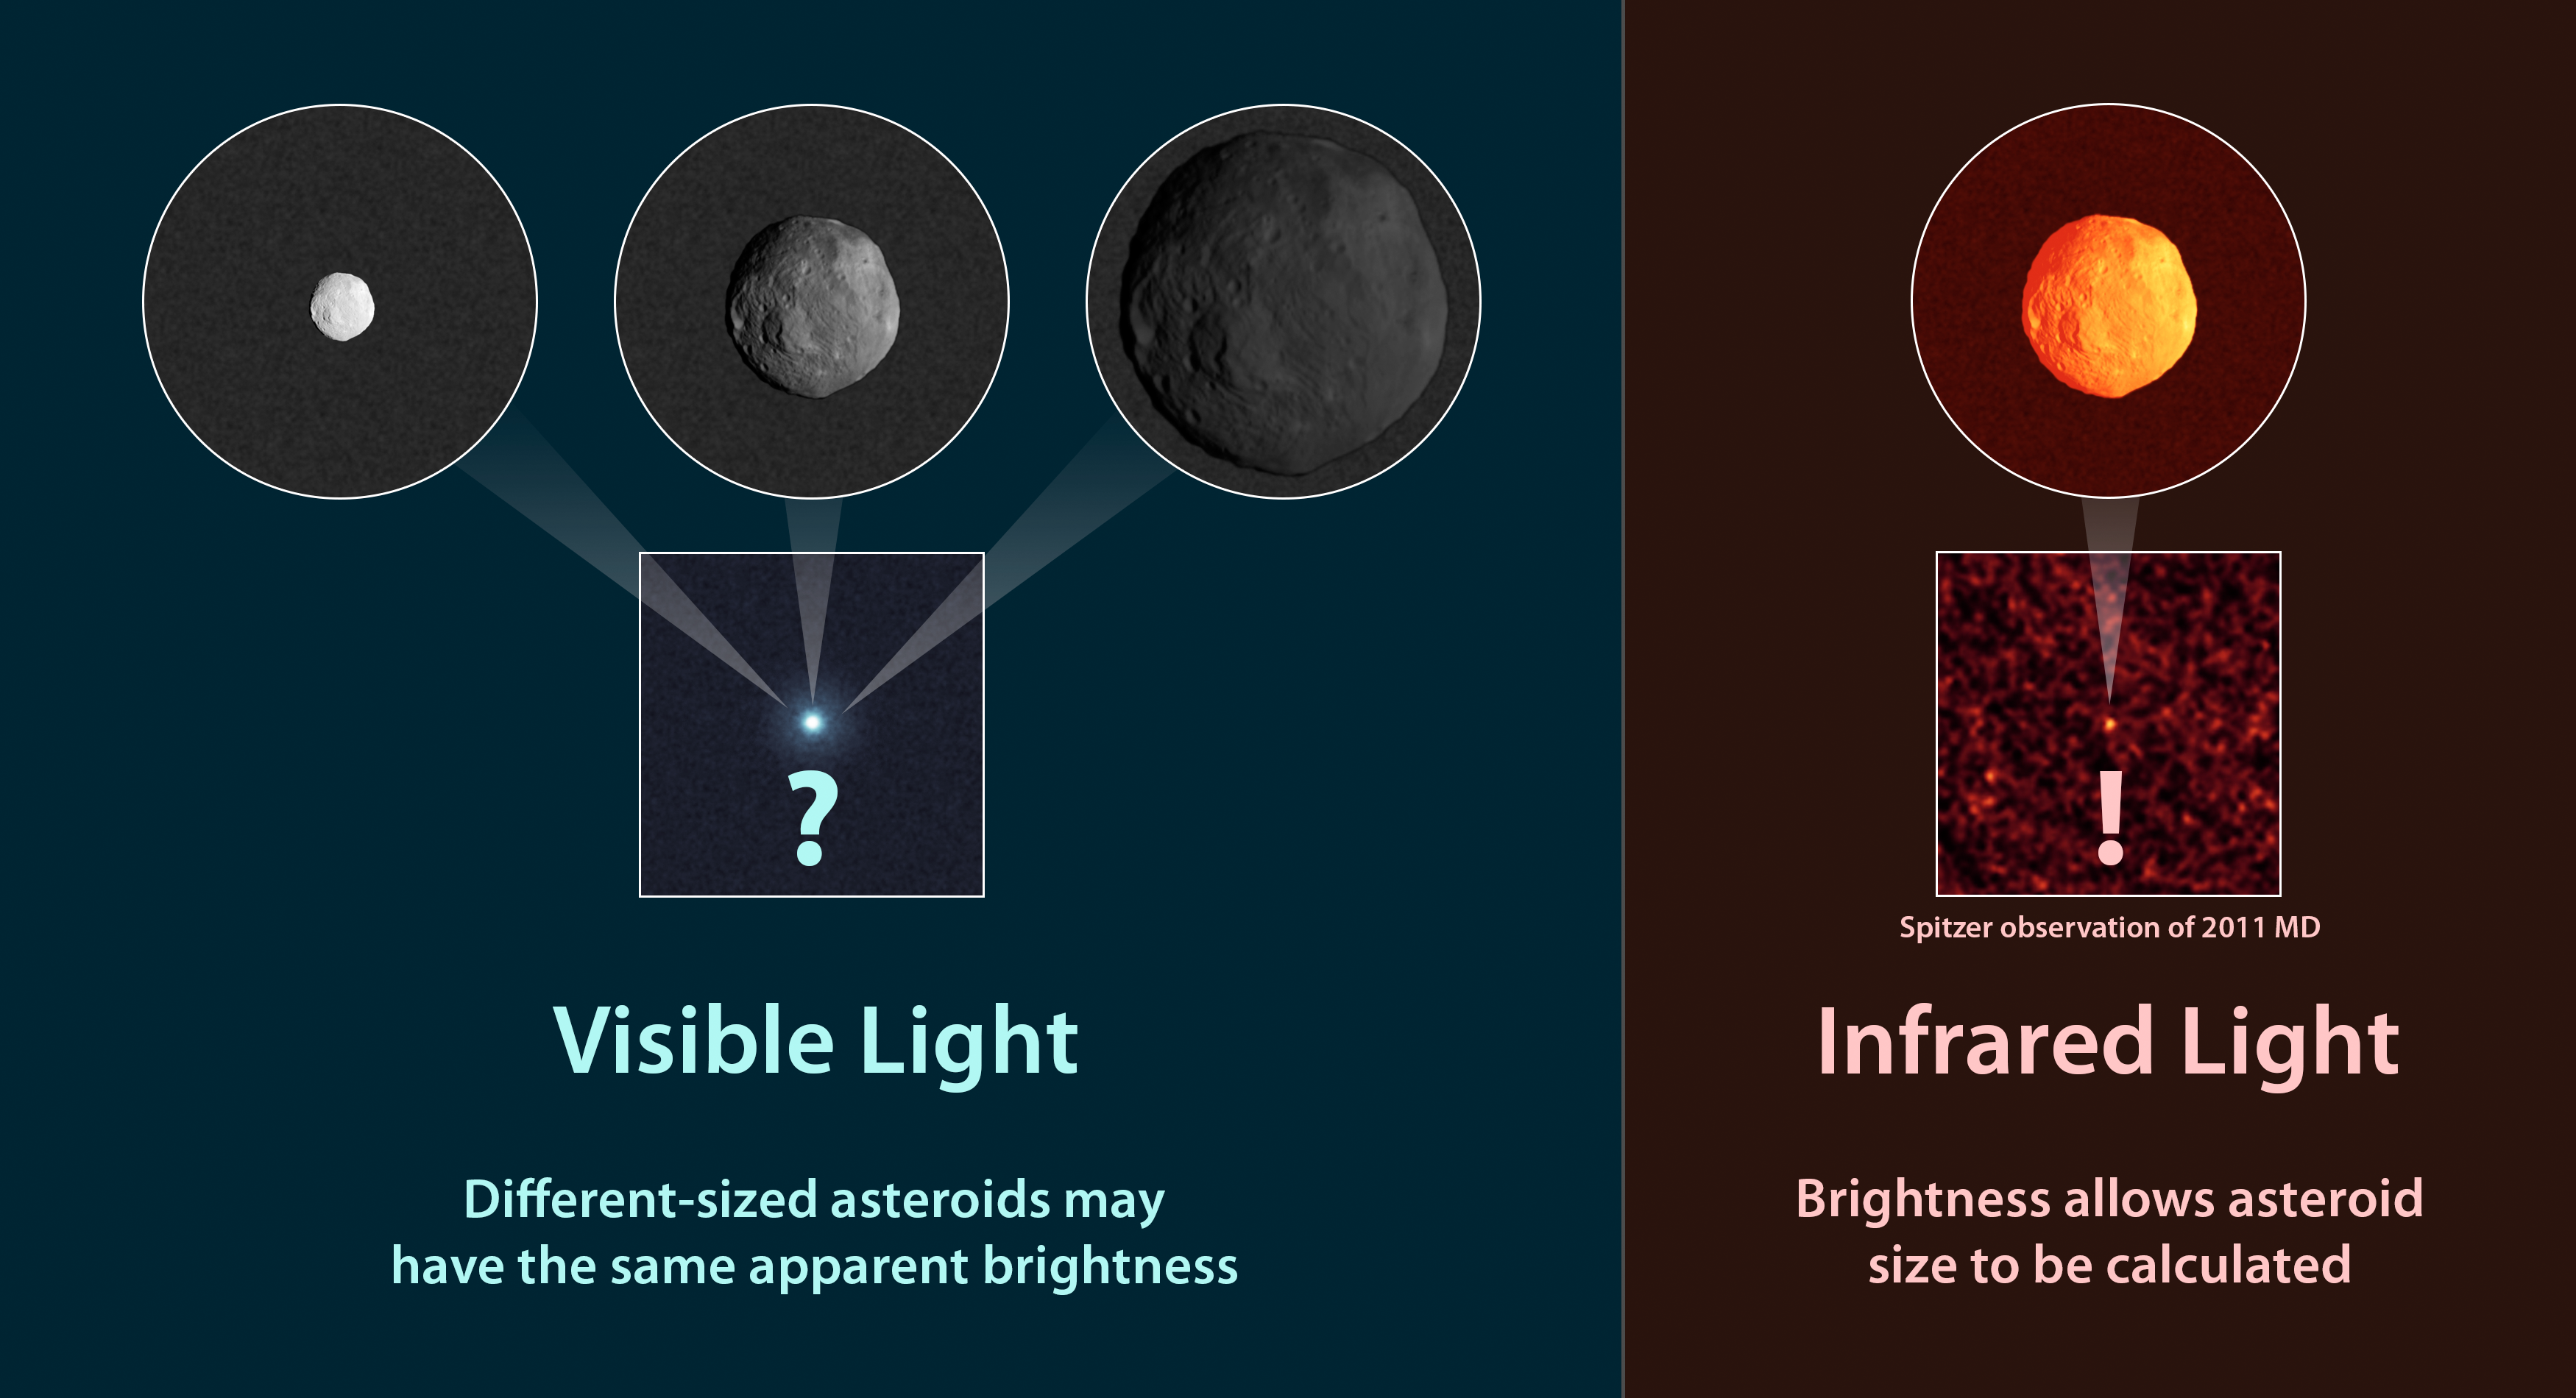

How to Measure the Size of an Asteroid

Observations of infrared light coming from asteroids provide a better estimate of their true sizes than visible-light measurements. This diagram illustrates why. At left, are three asteroids with different sizes and compositions. Even though they are different, they can appear to the same to a visible-light telescope because they reflect the same amount of sunlight. It's impossible to know their sizes.

For example, the small, white asteroid has a more reflective surface so it can appear to have the same brightness as a larger, dark asteroid. The same is true of a shiny penny and larger piece of dull copper -- they could, in some circumstances, reflect the same amount of total light.

The right side of the illustration shows what happens in the infrared. When an asteroid is hit with sunlight, it radiates some of that back as infrared light. The amount of infrared light that comes off an asteroid thus depends on the size of its exposed surface area.

When infrared and visible-light observations are combined, the reflectivity of a surface, or its albedo, can also be determined.

Credit: NASA/JPL-Caltech